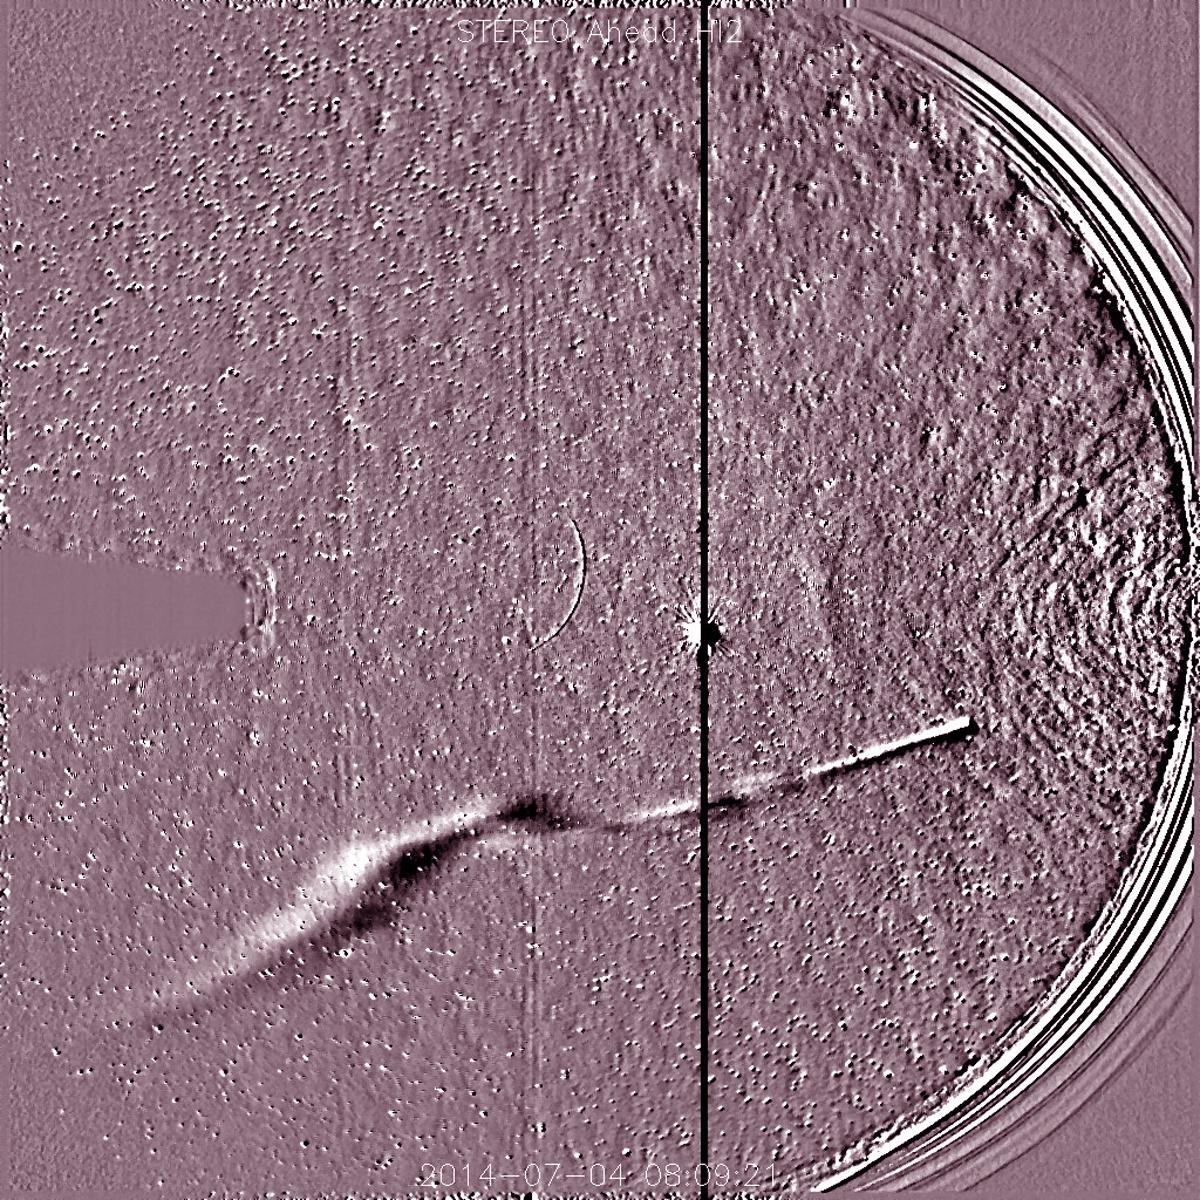

Comet Jacques Approaches the Sun [video]

NASA's Solar TErrestrial RElations Observatory, STEREO has observed the recently discovered Comet Jacques as it passed by its nearest approach to the Sun (July 1-6, 2014). The wide field instrument on board STEREO (Ahead) showed the comet with its elongated tail being stretched and pummeled by the gusty solar wind streaming from the Sun. Also visible near the center of the image is the bright planet Venus. The Sun is just out of the field of view to the right. Comet Jacques is traveling through space at about 180,000 km per hour (110,000 mph). It may brighten enough to be seen with the naked eye.

Credit: NASA/Goddard/STEREO